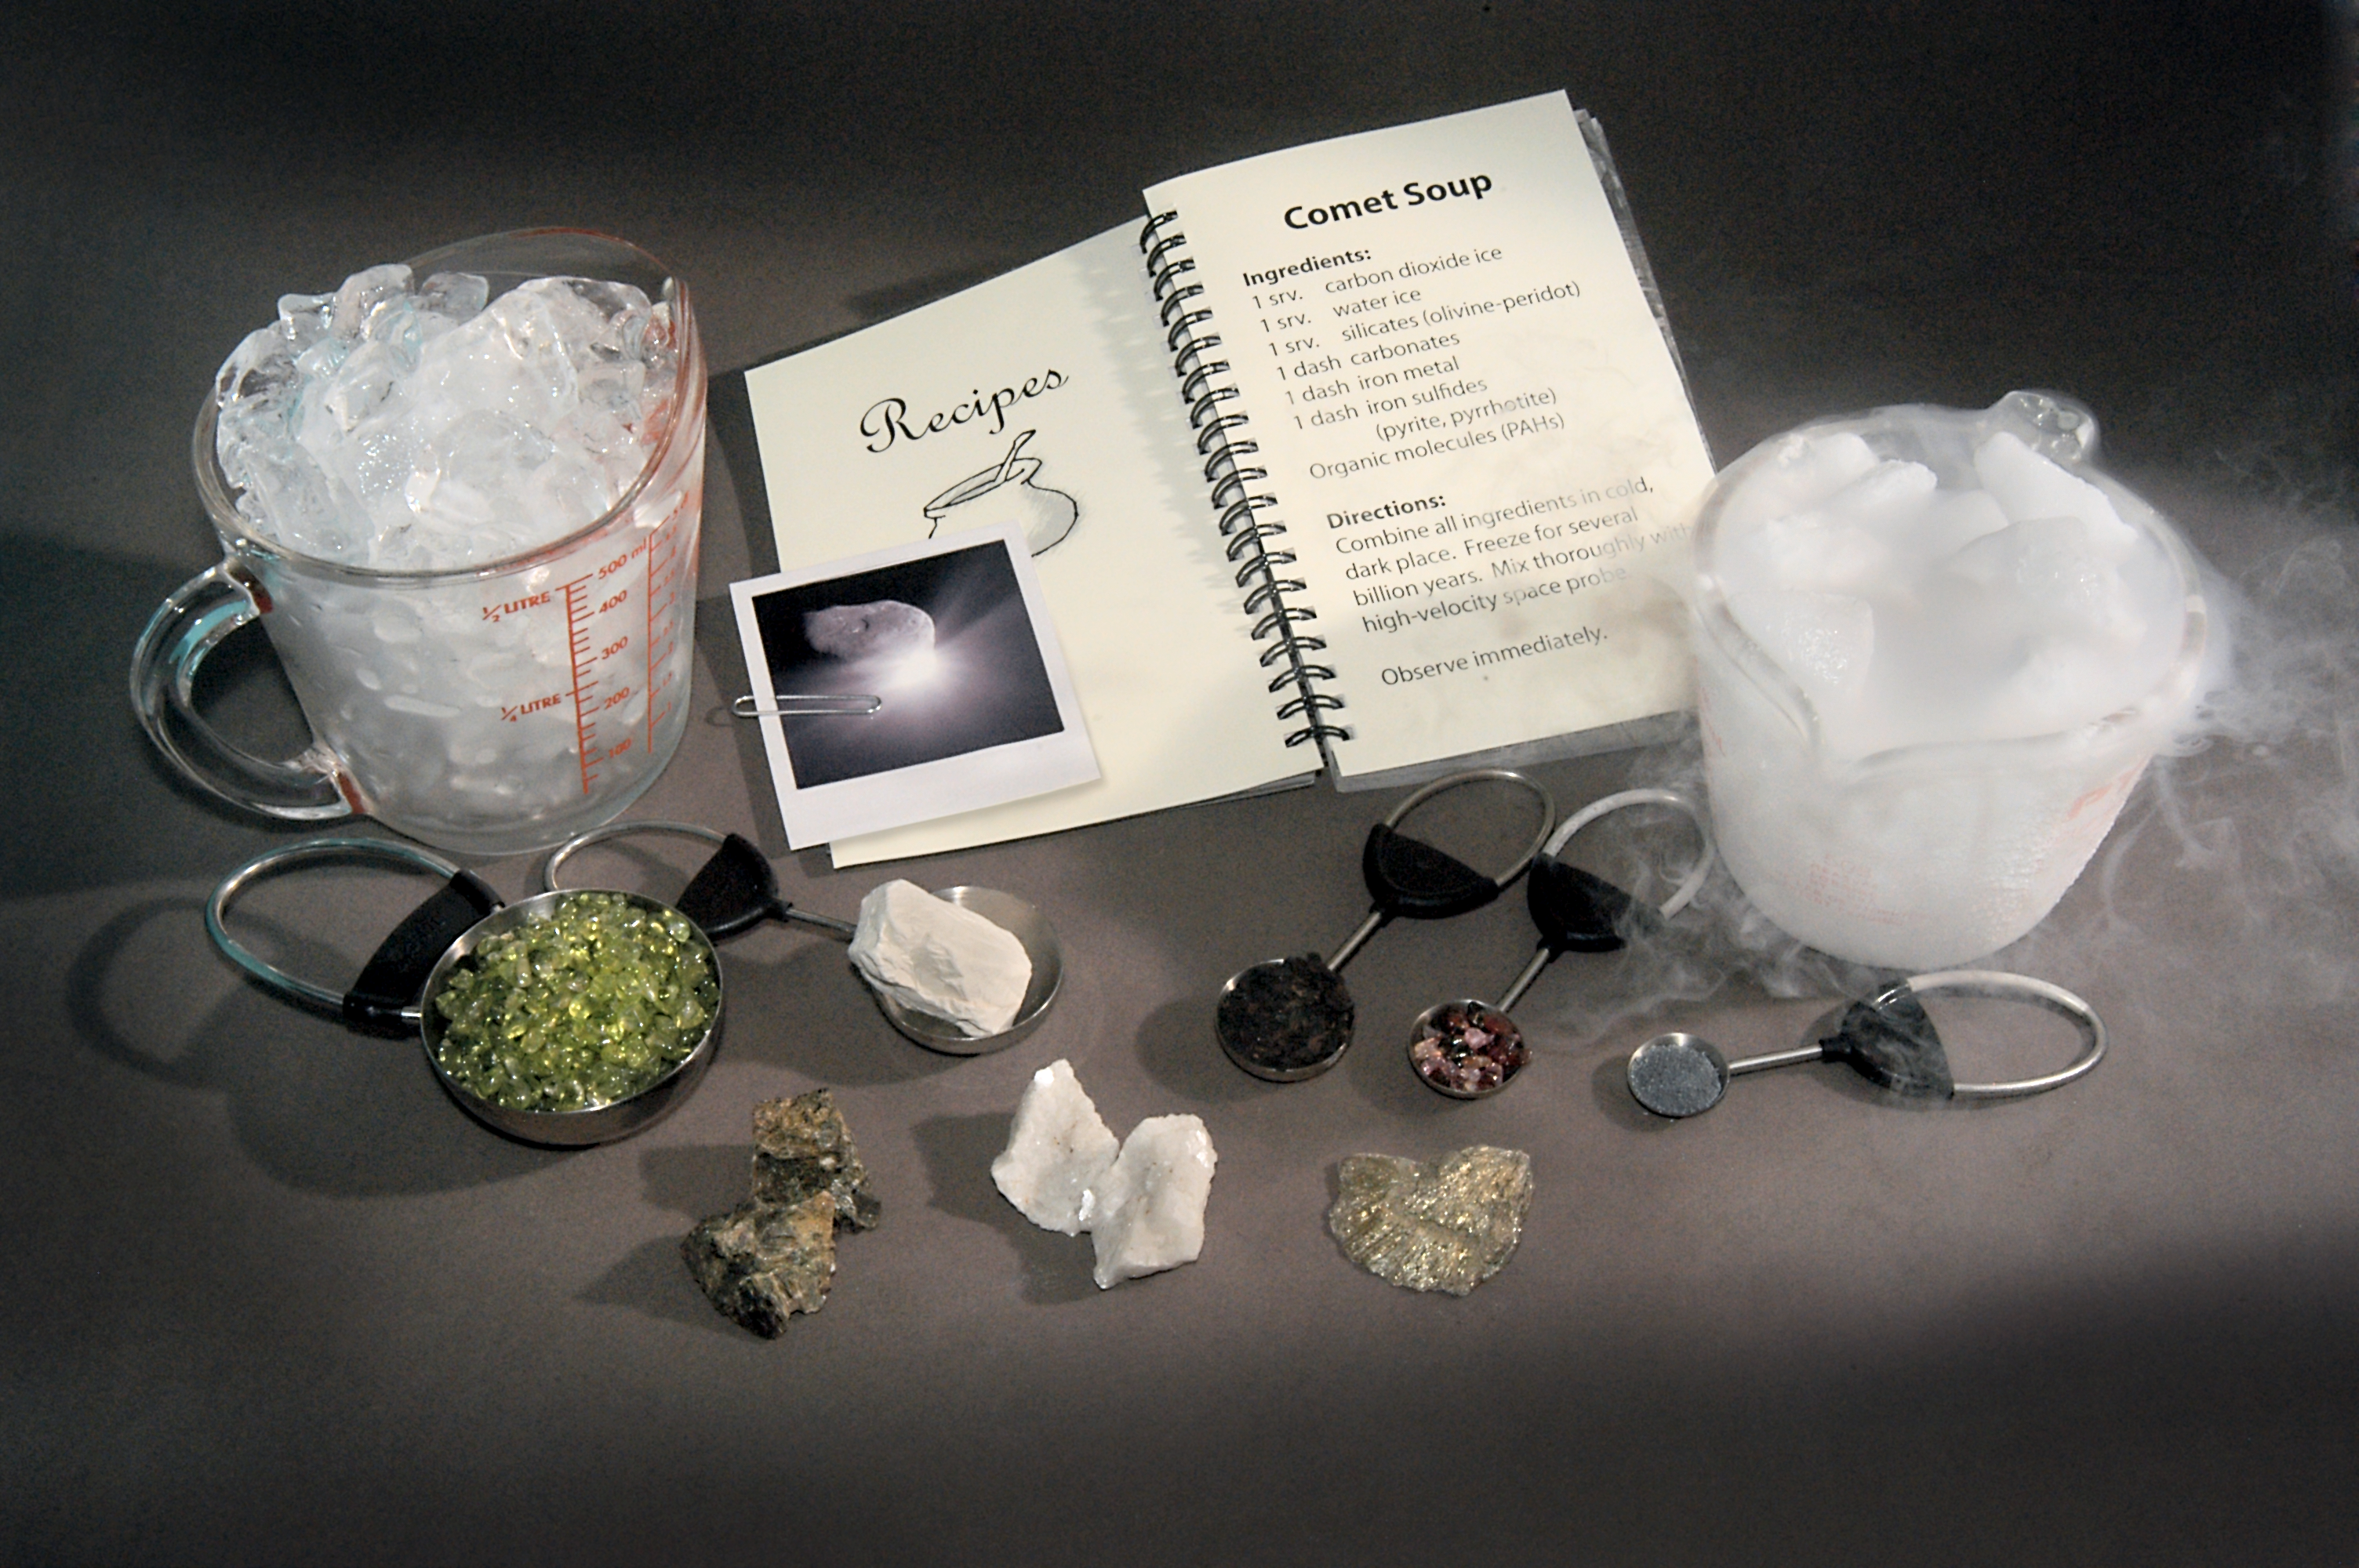

How to Make Comet Soup

Hungry for a comet? Perhaps not, but astronomers using data from NASA's Spitzer Space Telescope and the Deep Impact mission are putting together a recipe for comet "soup" -- the primordial stuff of planets, comets, and other bodies in our solar system.

The comet ingredients were excavated from comet Tempel 1 on July 4, 2005, when Deep Impact's probe plunged below its surface. While Deep Impact was busy collecting data up close, other telescopes around the world were also watching from the ground and space.

Though the findings are still being analyzed, astronomers are already getting a good taste of our early solar system's history.

Spitzer observed the dramatic event using its infrared spectrometer. This instrument breaks apart light like a prism, allowing astronomers to pick out chemical signatures that appear between the wavelengths of 5 and 38 microns. So far, Spitzer has detected clays; iron-containing compounds; carbonates, the minerals in seashells; crystallized silicates, such as the green olivine minerals found on beaches and in the gemstone peridot; and polycyclic aromatic hydrocarbons, carbon-containing compounds found in car exhaust and on burnt toast. Hints of the mineral found in the reddish-brown gem spinel were also observed.

Deep Impact's spectrometer has picked up the signatures of additional molecules within the wavelength range of 1 to 5 microns, including water vapor and carbon dioxide gas (the swirling vapor that comes off "dry ice").

These "comet soup" ingredients are pictured above: (in the back from left to right) a cup of ice and a cup of dry ice; (in measuring cups in the middle row from left to right) olivine, smectite clay, polycyclic aromatic hydrocarbons, spinel, metallic iron; (in the front row from left to right) the silicate enstatite, the carbonate dolomite, and the iron sulfide marcasite.

Materials are courtesy of Dr. George Rossman of the California Institute of Technology's Geology and Planetary Sciences department.

Credit: NASA/JPL-Caltech/R. Hurt (SSC)